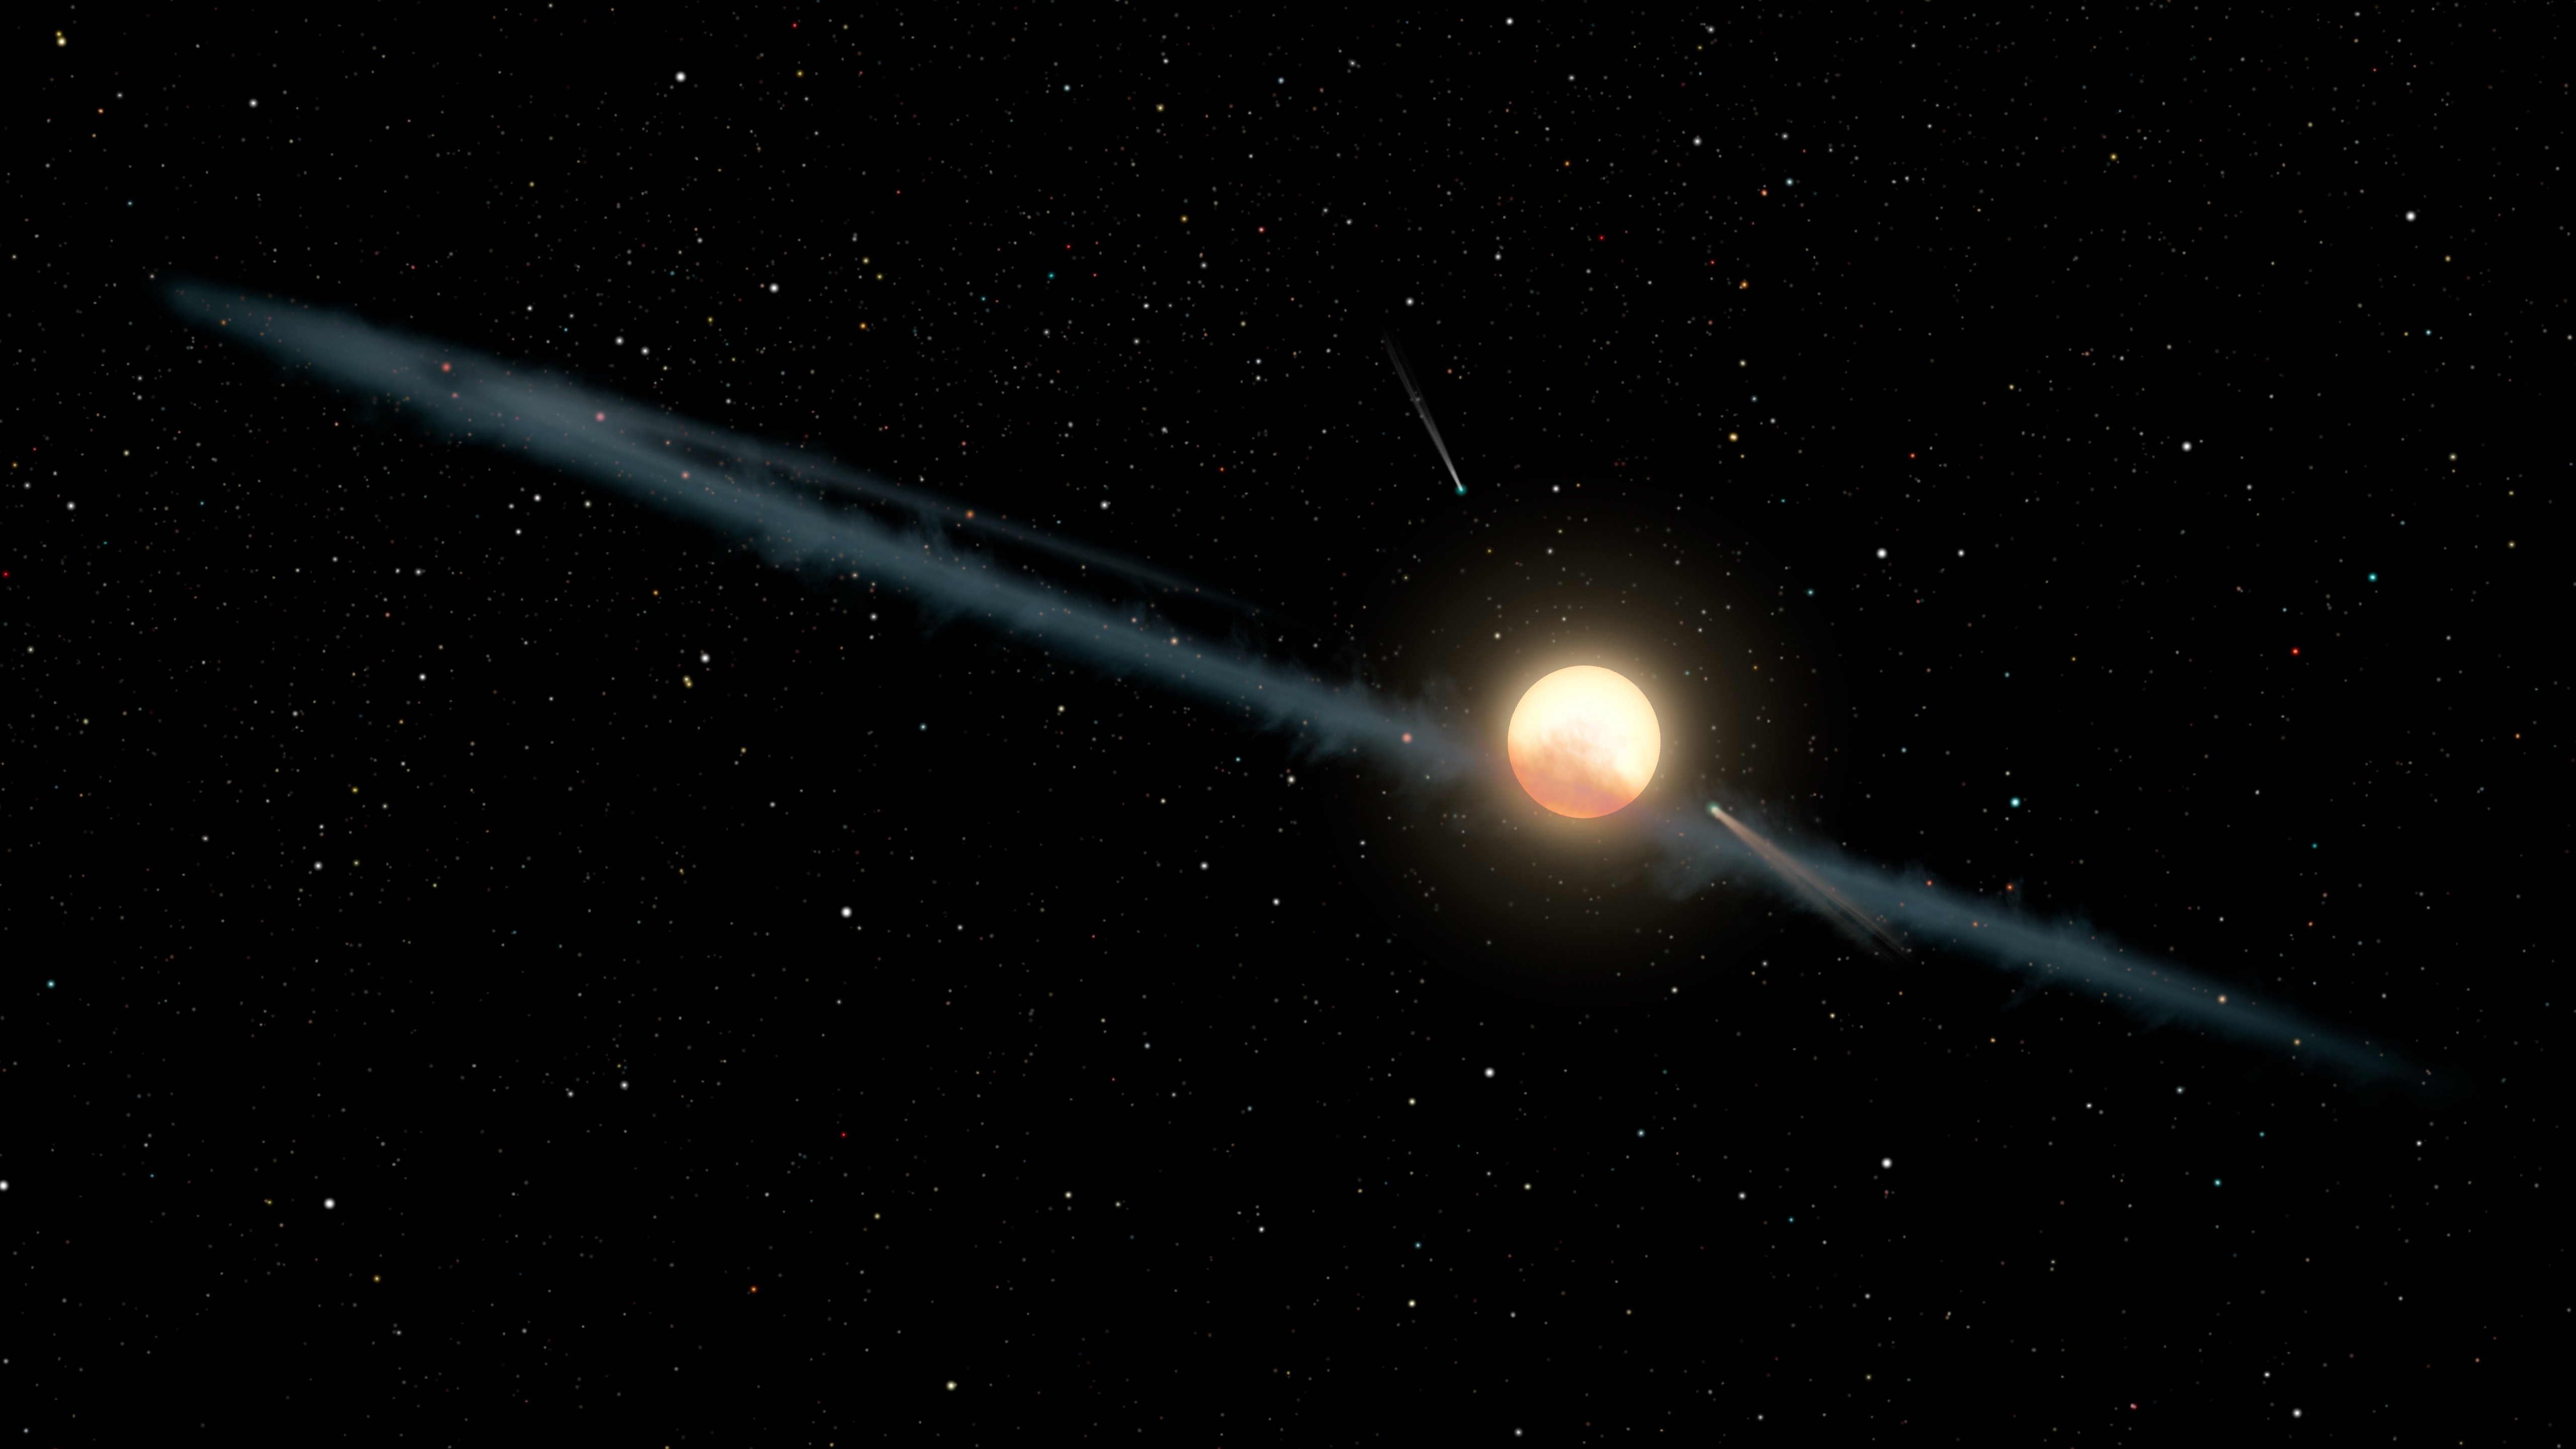

Tabby’s Star (Illustration)

This illustration depicts a hypothetical uneven ring of dust orbiting KIC 8462852, also known as Boyajian’s Star or Tabby’s Star. Astronomers have found the dimming of the star over long periods appears to be weaker at longer infrared wavelengths of light and stronger at shorter ultraviolet wavelengths. Such reddening is characteristic of dust particles and inconsistent with more fanciful “alien megastructure” concepts, which would evenly dim all wavelengths of light.

By studying observations from NASA’s Spitzer and Swift telescopes, as well as the Belgian AstroLAB IRIS observatory, the researchers have been able to better constrain the size of the dust particles. This places them within the range found in dust disks orbiting stars, and larger than the particles typically found in interstellar dust.

The system is portrayed with a couple of comets, consistent with previous studies that have found evidence for cometary activity within the system.

NASA’s Goddard Space Flight Center in Greenbelt, Maryland, manages the Swift mission in collaboration with Pennsylvania State University in University Park, the Los Alamos National Laboratory in New Mexico, and Orbital Sciences Corp. in Dulles, Virginia. Other partners include the University of Leicester and Mullard Space Science Laboratory in the United Kingdom, Brera Observatory and the Italian Space Agency in Italy, with additional collaborators in Germany and Japan.

NASA’s Jet Propulsion Laboratory, Pasadena, California, manages the Spitzer Space Telescope mission for NASA’s Science Mission Directorate, Washington. Science operations are conducted at the Spitzer Science Center at Caltech in Pasadena, California. Spacecraft operations are based at Lockheed Martin Space Systems Company, Littleton, Colorado. Data are archived at the Infrared Science Archive housed at the Infrared Processing and Analysis Center at Caltech. Caltech manages JPL for NASA.

Credit: NASA/JPL-Caltech